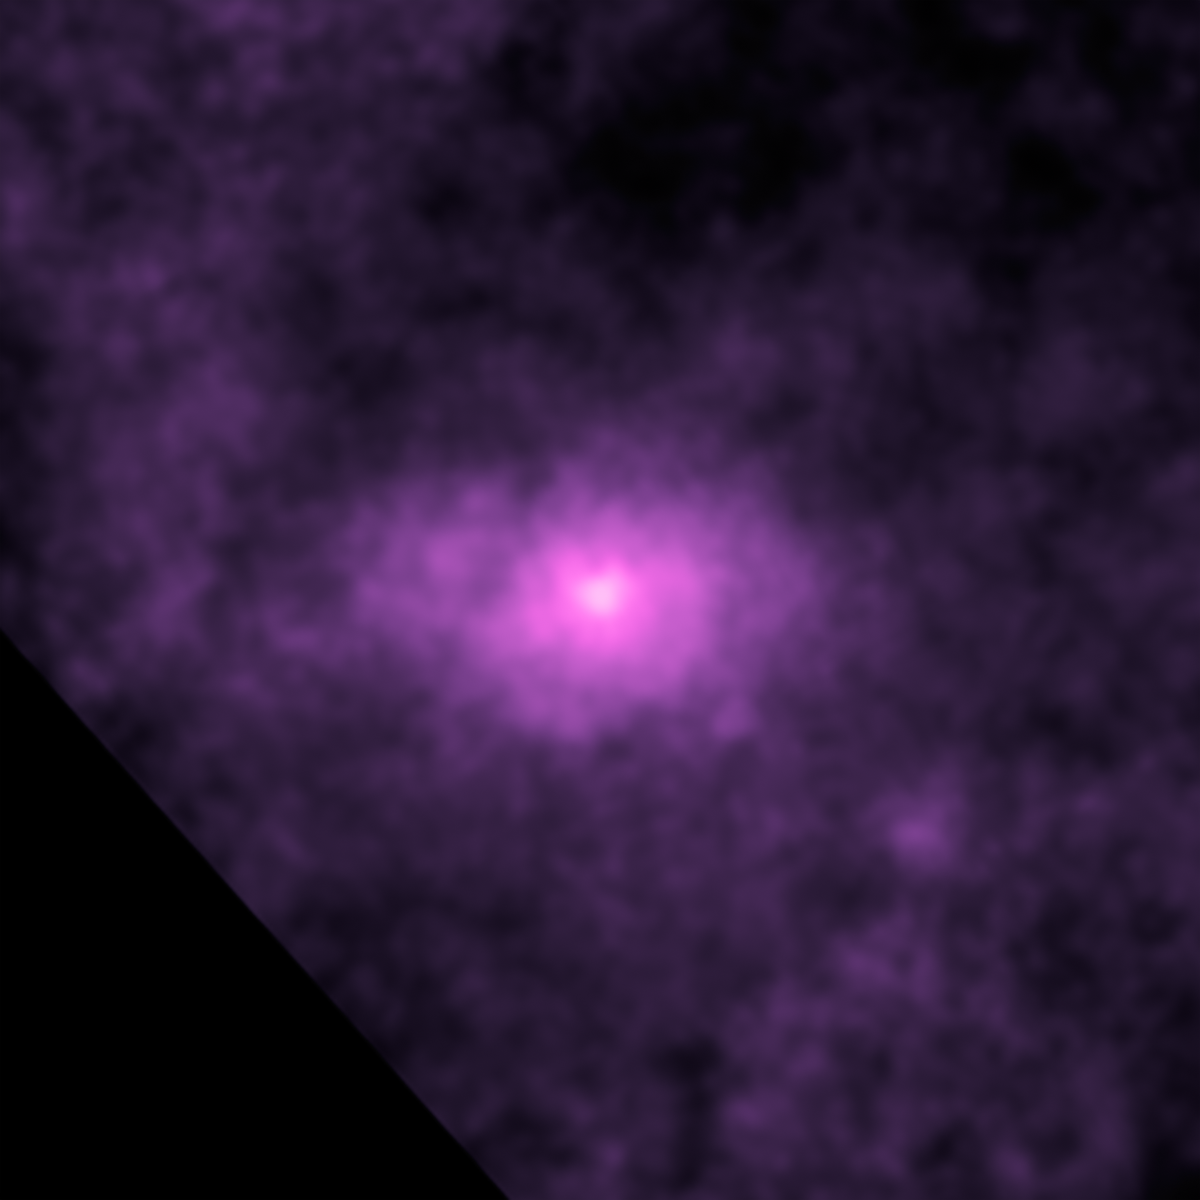

High-Energy X-rays Fill Center of our Galaxy

This picture from NASA's Nuclear Spectroscopic Telescope Array, NuSTAR, shows the very center of our Milky Way galaxy. The intense light near the center of the X-ray picture is coming from a spinning dead star, called a pulsar, which is near our galaxy's central supermassive black hole. While the pulsar's X-ray emissions were known before, scientists were surprised to find more high-energy X-rays than predicted in the surrounding regions, seen here as the elliptical haze.

Astronomers aren't sure what the sources of the extra X-rays are, but one possibility is a population of dead stars.

The NuSTAR image has an X-ray energy range of 20 to 40 kiloelectron volts.

Credit: NASA/JPL-Caltech